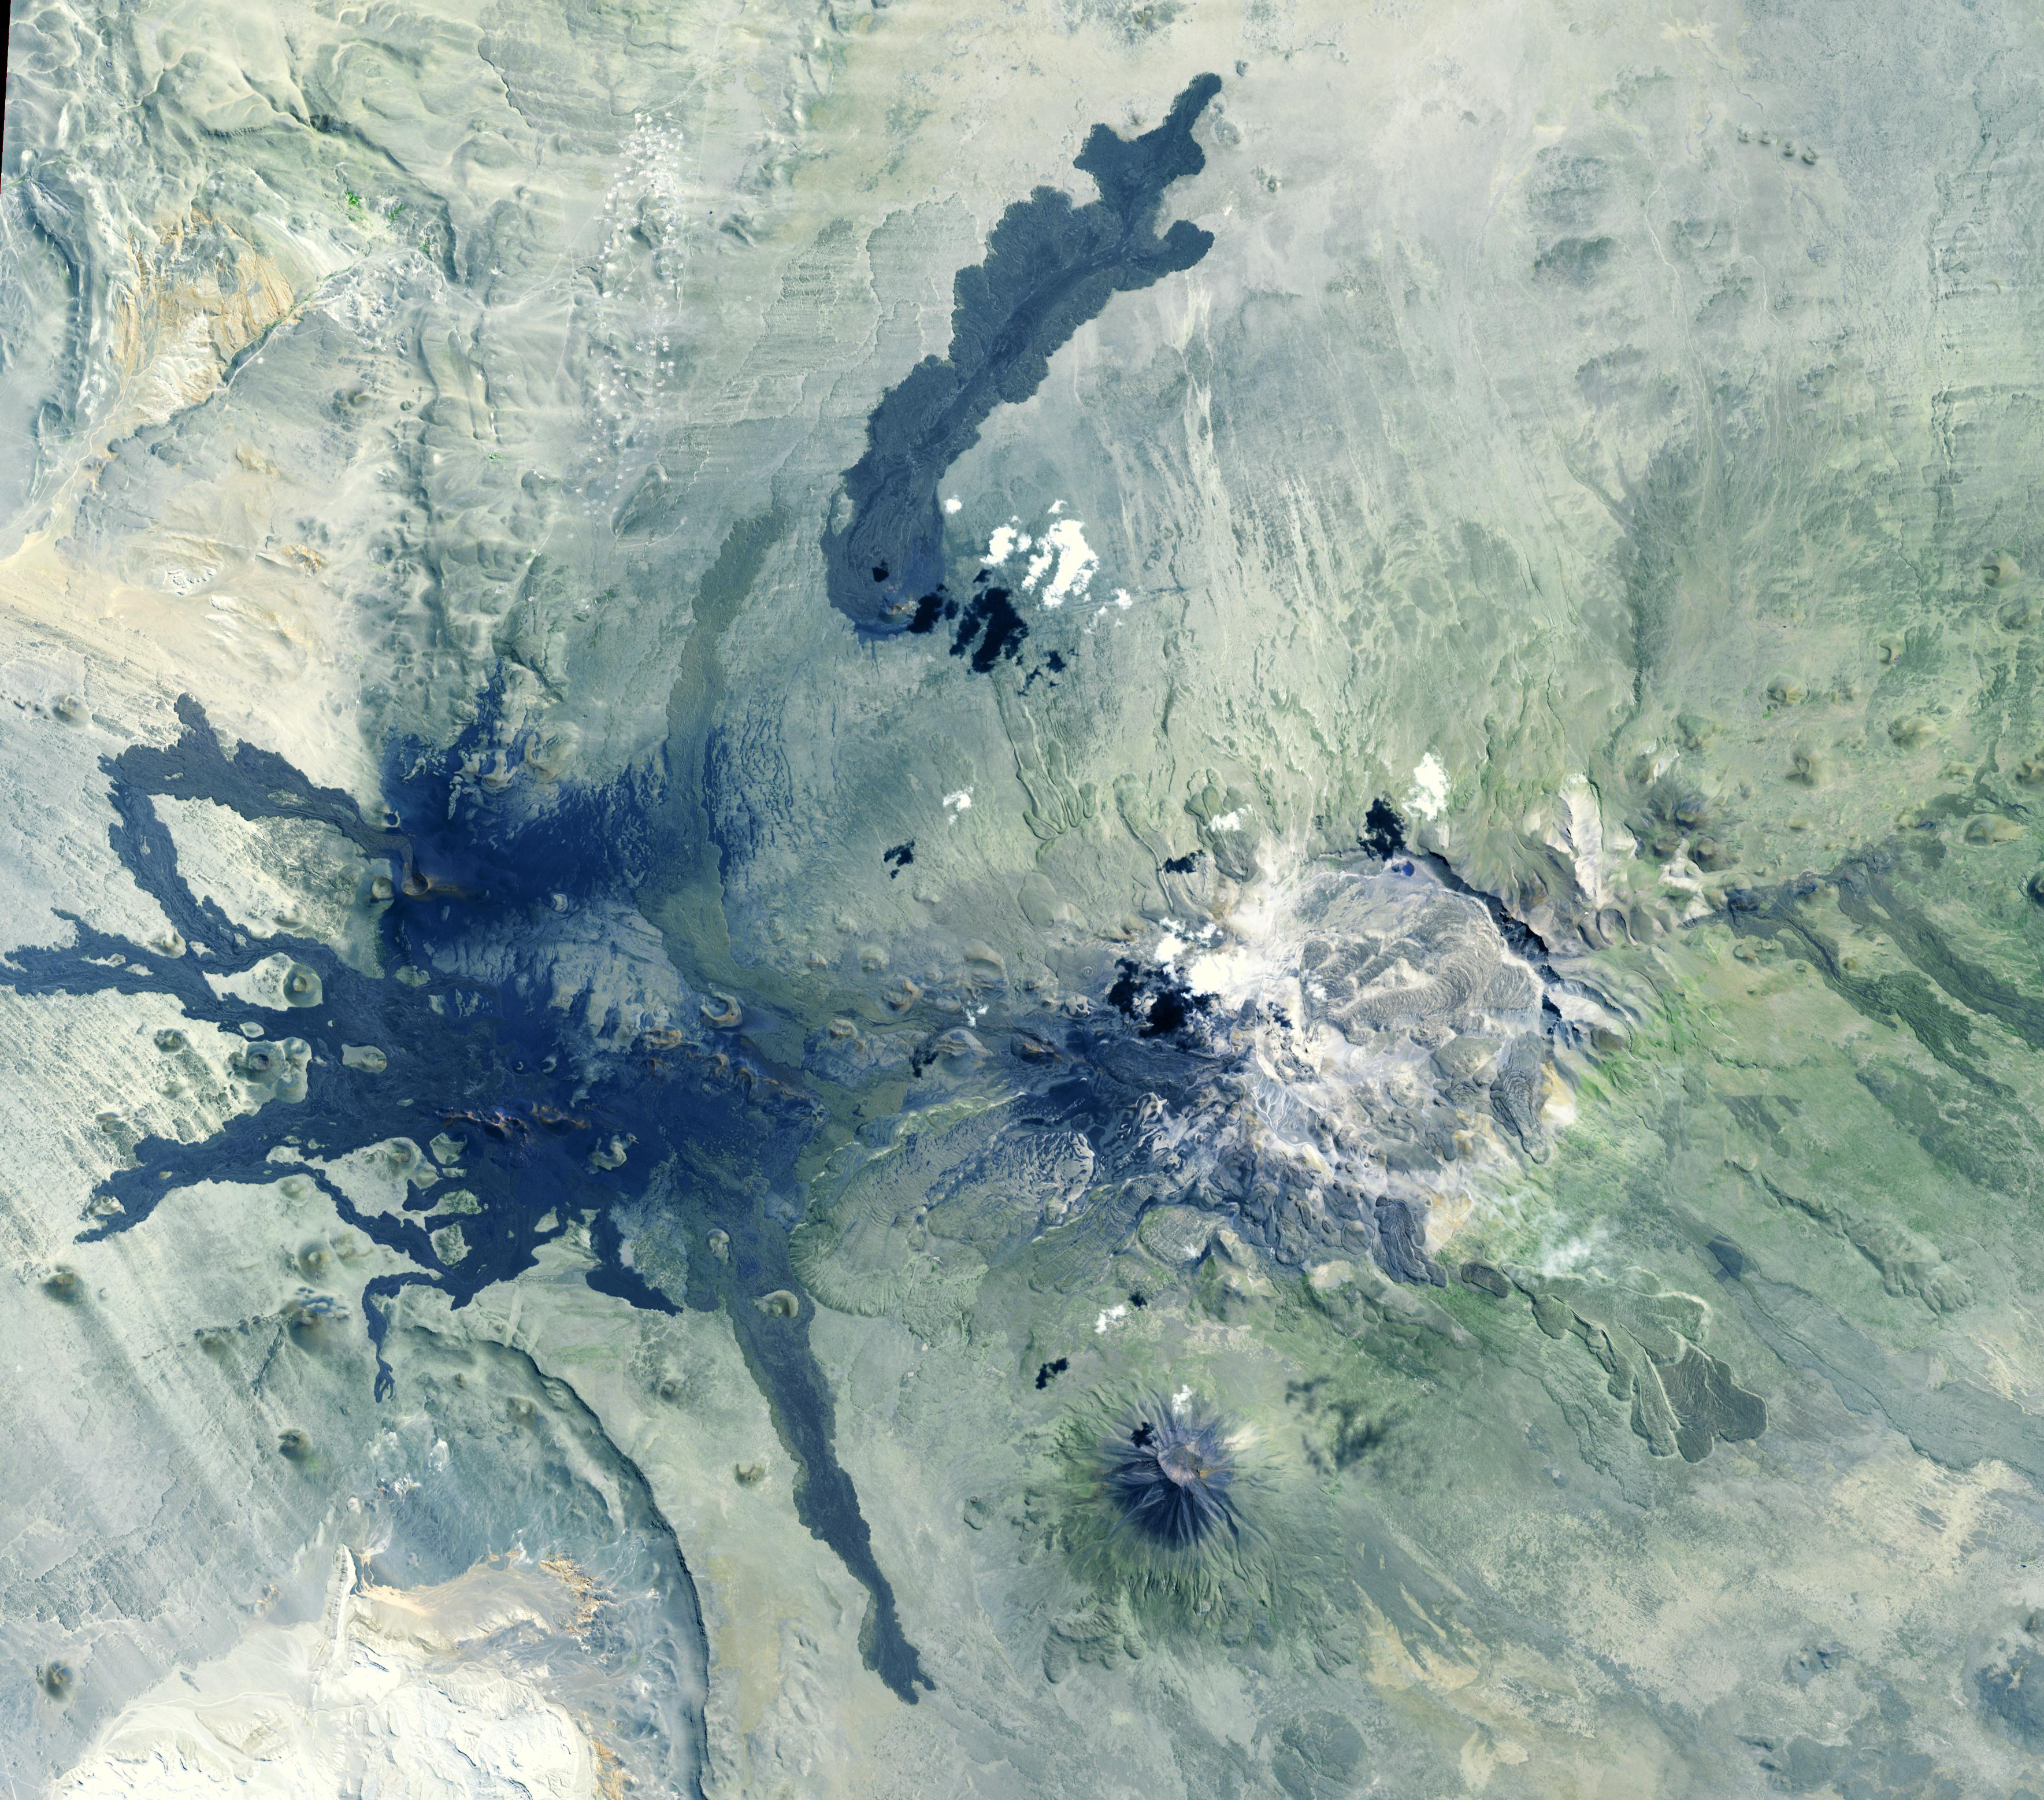

Payun Volcanoes, Argentina

Payun Matru is a large shield volcano capped by a caldera (right half of image), located in the Andean Volcanic Belt in Argentina. Nearby to the south is the high compound volcano Payun; to the west is a field of cinder cones and lava flows. The most recent volcanic activity occurred about 500 years ago. The image was acquired March 1, 2009, covers an area of 46.7 by 53.1 km, and is located at 36.4 degrees south, 69.3 degrees west.

With its 14 spectral bands from the visible to the thermal infrared wavelength region and its high spatial resolution of about 50 to 300 feet (15 to 90 meters), ASTER images Earth to map and monitor the changing surface of our planet. ASTER is one of five Earth-observing instruments launched Dec. 18, 1999, on Terra. The instrument was built by Japan’s Ministry of Economy, Trade and Industry. A joint U.S./Japan science team is responsible for validation and calibration of the instrument and data products.

The broad spectral coverage and high spectral resolution of ASTER provides scientists in numerous disciplines with critical information for surface mapping and monitoring of dynamic conditions and temporal change. Example applications are monitoring glacial advances and retreats; monitoring potentially active volcanoes; identifying crop stress; determining cloud morphology and physical properties; wetlands evaluation; thermal pollution monitoring; coral reef degradation; surface temperature mapping of soils and geology; and measuring surface heat balance.

The U.S. science team is located at NASA’s Jet Propulsion Laboratory in Pasadena, Calif. The Terra mission is part of NASA’s Science Mission Directorate, Washington.

Credit: NASA/METI/AIST/Japan Space Systems, and U.S./Japan ASTER Science Team